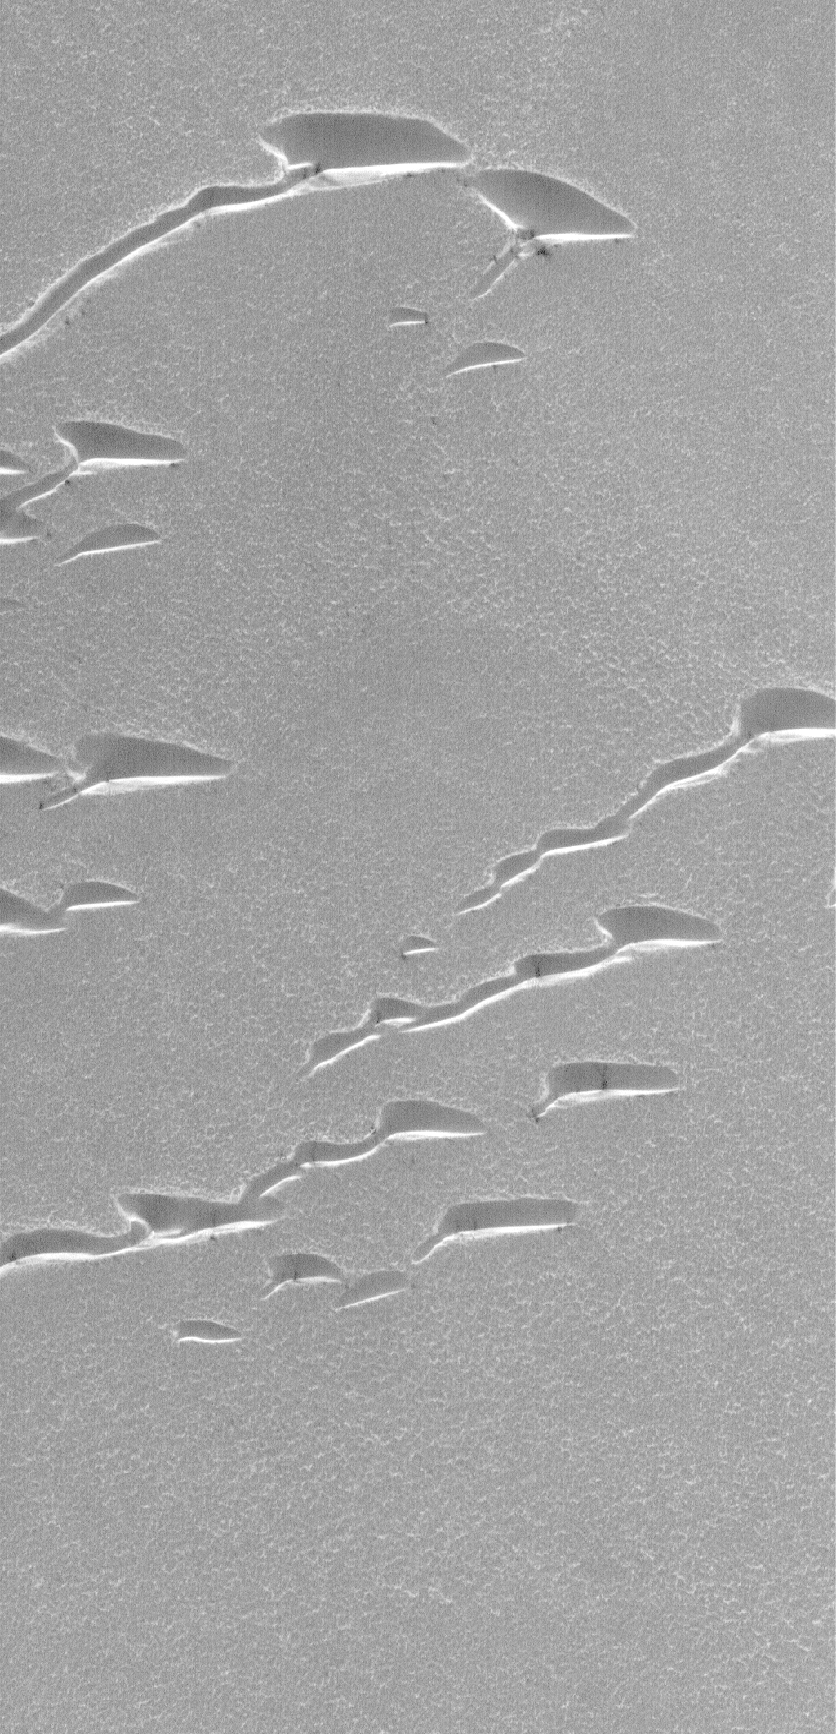

Frosty Dunes

12 April 2006
Today, the MOC Team celebrates the 45th anniversary of the first human flight into space, that of Yuri Gagarin on 12 April 1961, and the 25th anniversary of the first NASA Space Shuttle flight on 12 April 1981, by briefly pondering the wonders of our Solar System and the opportunities of the age in which we live. Although humans have not ventured to the Moon in more than 30 years, and have not yet gone to Mars, we can all go there through the eyes of our robotic explorers.

Mars, perhaps the most Earth-like (yet so very different!) planet in our star’s system, is tilted on its axis by about 25°-not all that different than Earth’s ~23.5°. Thus, Mars, like Earth, experiences a changing of seasons as the planet revolves around the Sun. At high latitudes in each hemisphere during autumn and winter, carbon dioxide frost accumulates on the surface.

This Mars Global Surveyor (MGS) Mars Orbiter Camera (MOC) image shows dunes covered and delineated by seasonal frost in the north polar region of Mars. The winds responsible for the formation of these dunes blew primarily from the northwest (upper left), with additional influences from the north and northeast. During the late spring and summer seasons, these dunes would look much darker than their surroundings, but in this late winter image, the dunes and the plains on which they occur are all covered with carbon dioxide frost.

Location near: 78.4°N, 76.7°W
Image width: ~3 km (~1.9 mi)
Illumination from: lower left
Season: Northern Winter

Credit: NASA/JPL/Malin Space Science Systems